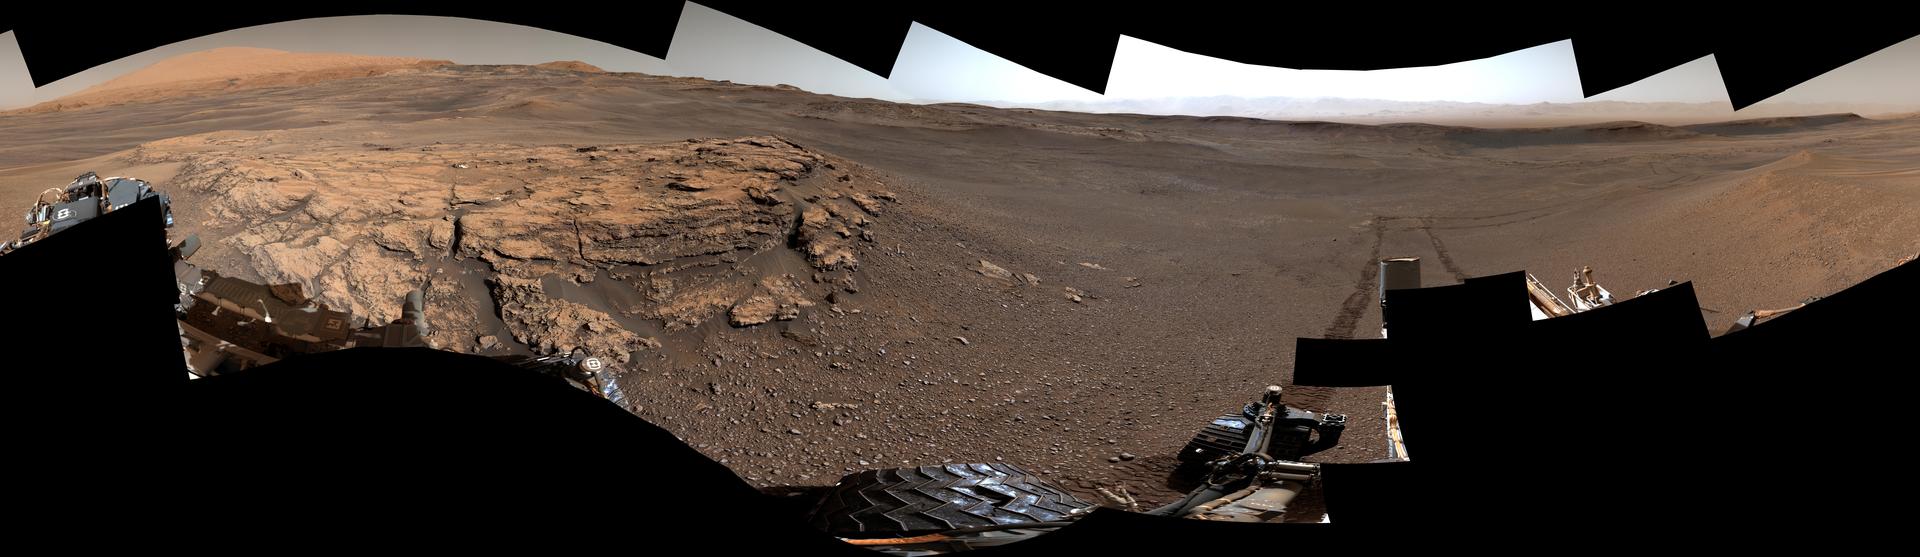

Curiosity Surveys Teal Ridge

This 360-degree panorama of a location called “Teal Ridge” was captured on Mars by the Mast Camera, or Mastcam, on NASA’s Curiosity rover on June 18, 2019, the 2,440th Martian day, or sol, of the mission.

By driving up the side of Teal Ridge, the rover was able to reach rocks from the second of three subunits within the “clay-bearing unit” that are exposed in a valley-like region of Mount Sharp, which Curiosity is ascending.

The scene is presented with a color adjustment that approximates white balancing to resemble how the rocks and sand would appear under daytime lighting conditions on Earth.

Malin Space Science Systems in San Diego built and operates Mastcam. A division of Caltech, the Jet Propulsion Laboratory in Pasadena, California, manages the Mars Science Laboratory Project for NASA’s Science Mission Directorate in Washington and built the project’s Curiosity rover.

Credit: NASA/JPL-Caltech/MSSS